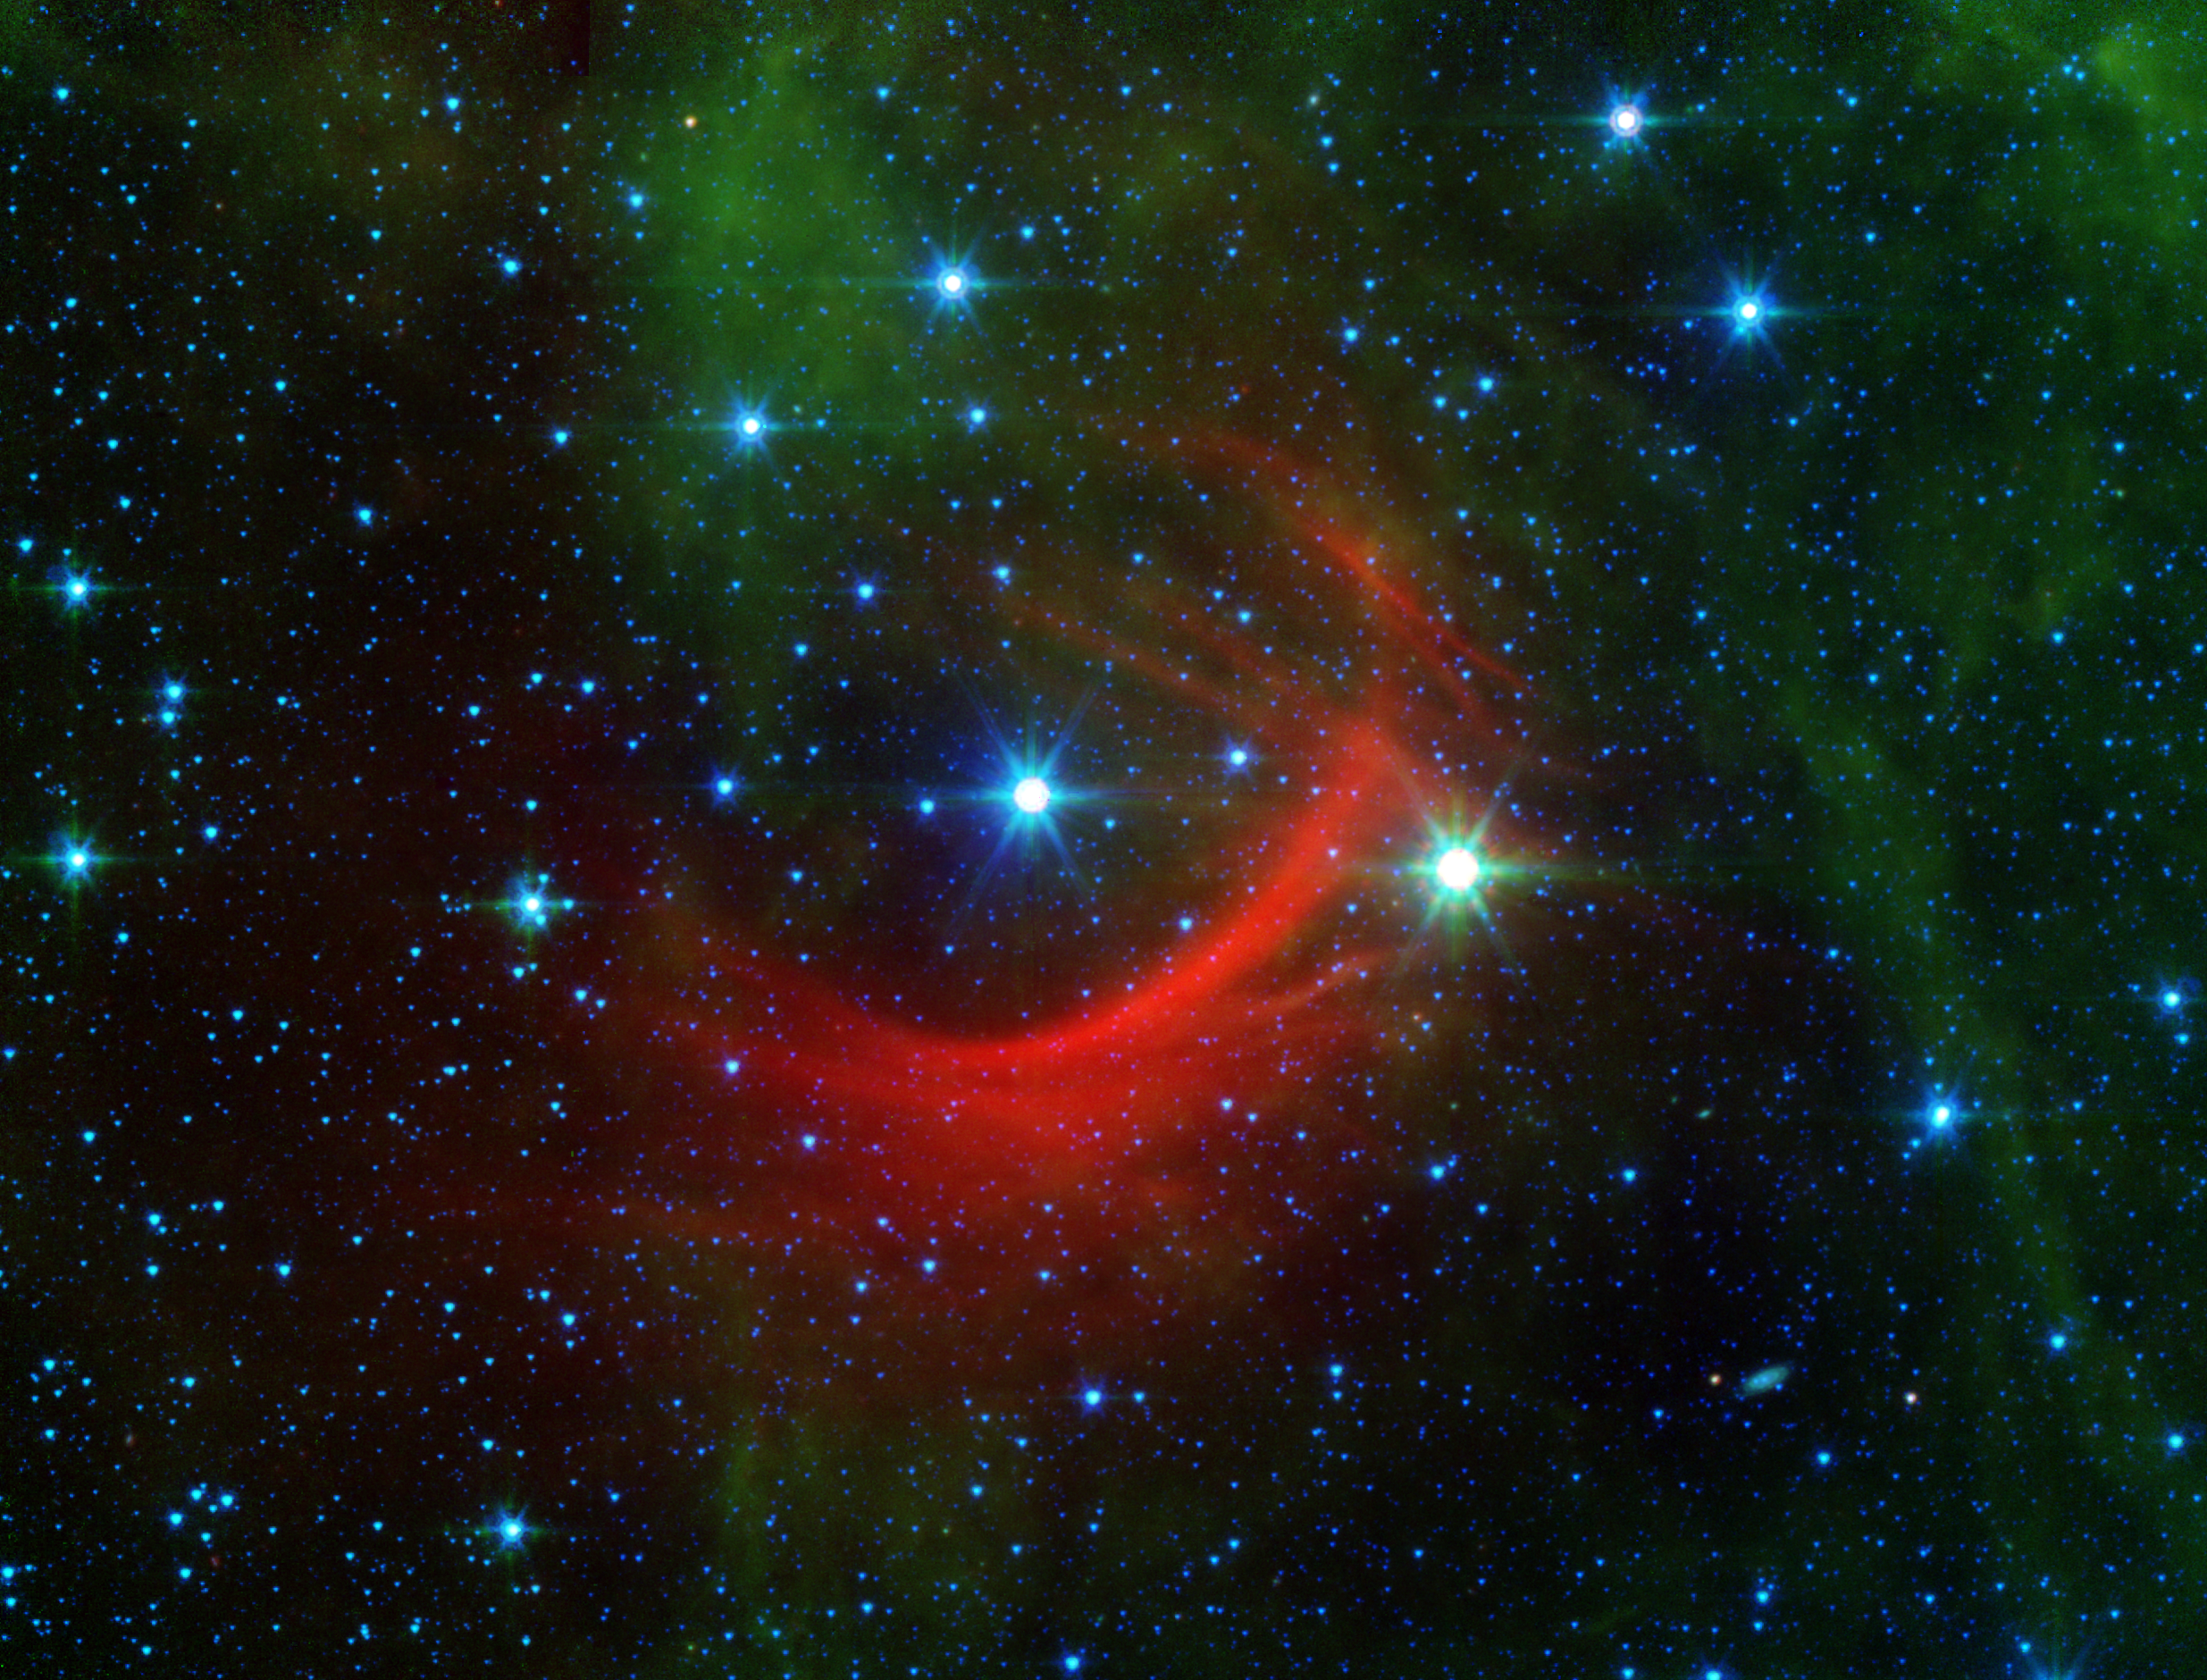

The Shocking Behavior of a Speedy Star

Roguish runaway stars can have a big impact on their surroundings as they plunge through the Milky Way galaxy. Their high-speed encounters shock the galaxy, creating arcs, as seen in this newly released image from NASAs Spitzer Space Telescope.

In this case, the speedster star is known as Kappa Cassiopeiae, or HD 2905 to astronomers. It is a massive, hot supergiant. But what really makes the star stand out in this image is the surrounding, streaky red glow of material in its path. Such structures are called bow shocks, and they can often be seen in front of the fastest, most massive stars in the galaxy.

Bow shocks form where the magnetic fields and wind of particles flowing off a star collide with the diffuse, and usually invisible, gas and dust that fill the space between stars. How these shocks light up tells astronomers about the conditions around the star and in space. Slow-moving stars like our sun have bow shocks that are nearly invisible at all wavelengths of light, but fast stars like Kappa Cassiopeiae create shocks that can be seen by Spitzers infrared detectors.

Incredibly, this shock is created about 4 light-years ahead of Kappa Cassiopeiae, showing what a sizable impact this star has on its surroundings. (This is about the same distance that we are from Proxima Centauri, the nearest star beyond the sun.)

The Kappa Cassiopeiae bow shock shows up as a vividly red color. The faint green features in this image result from carbon molecules, called polycyclic aromatic hydrocarbons, in dust clouds along the line of sight that are illuminated by starlight.

Delicate red filaments run through this infrared nebula, crossing the bow shock. Some astronomers have suggested these filaments may be tracing out features of the magnetic field that runs throughout our galaxy. Since magnetic fields are completely invisible themselves, we rely on chance encounters like this to reveal a little of their structure as they interact with the surrounding dust and gas.

Kappa Cassiopeiae is visible to the naked eye in the Cassiopeia constellation (but its bow shock only shows up in infrared light.)

For this Spitzer image, infrared light at wavelengths of 3.6 and 4.5 microns is rendered in blue, 8.0 microns in green, and 24 microns in red.

Credit: NASA/JPL-Caltech